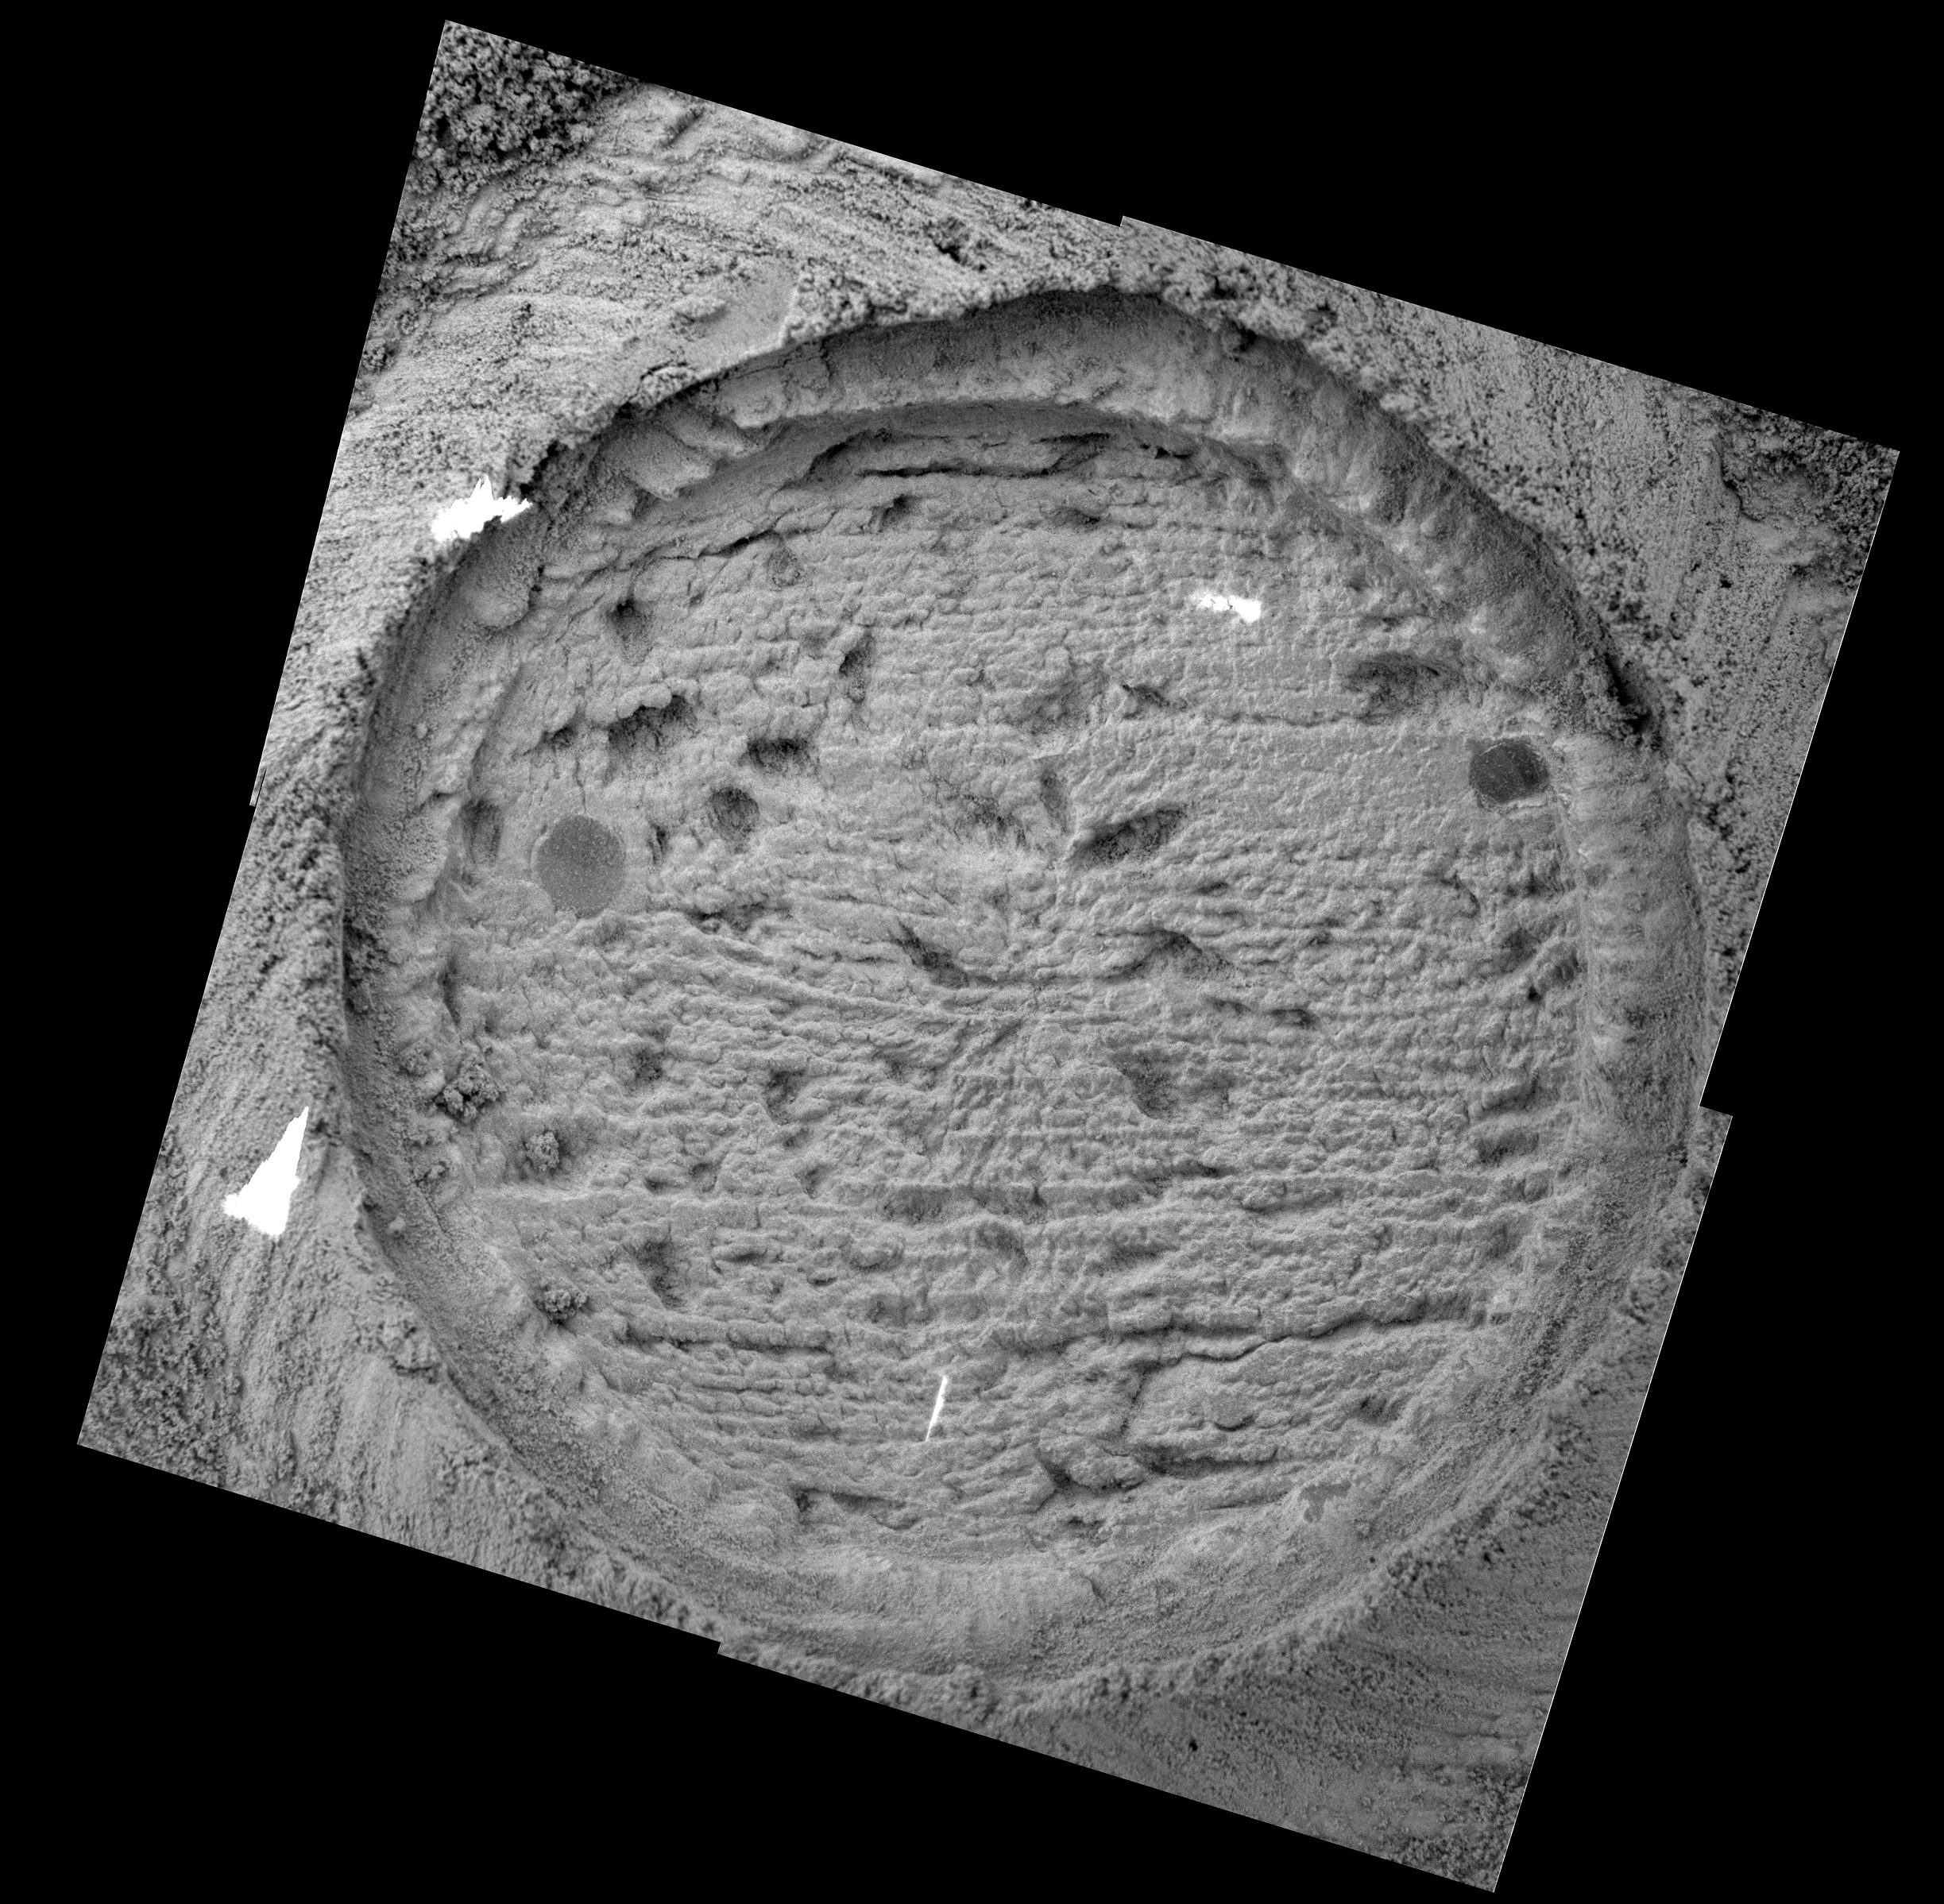

Looking into “London”

This mosaic image from the microscopic imager on the Mars Exploration Rover Opportunity shows the rock abrasion tool target, “London.” The image was taken by the Mars Exploration Rover Opportunity on its 149th sol on Mars (June 24, 2004). Scientists “read” the geology of the image from bottom to top, with the youngest material pictured at the bottom of the image and the oldest material in the layers pictured at the top. Millimeter-scale layers run horizontally across the exposed surface, with two sliced sphere-like objects, or “blueberries” on the upper left and upper right sides of the impression. This material is similar to the evaporative material found in “Eagle Crater.” However, the intense review of these layers in Endurance Crater is, in essence, deepening the water story authored by ancient Mars.

In Eagle Crater, the effects of water were traced down a matter of centimeters. Endurance Crater’s depth has allowed the tracing of water’s telltale marks up to meters. Another process that significantly affects martian terrain is muddying the water story a bit. Although it is clear that the layers in Endurance were affected by water, it is also evident that Aeolian, or wind, processes have contributed to the makeup of the crater.

Credit: NASA/JPL/USGS